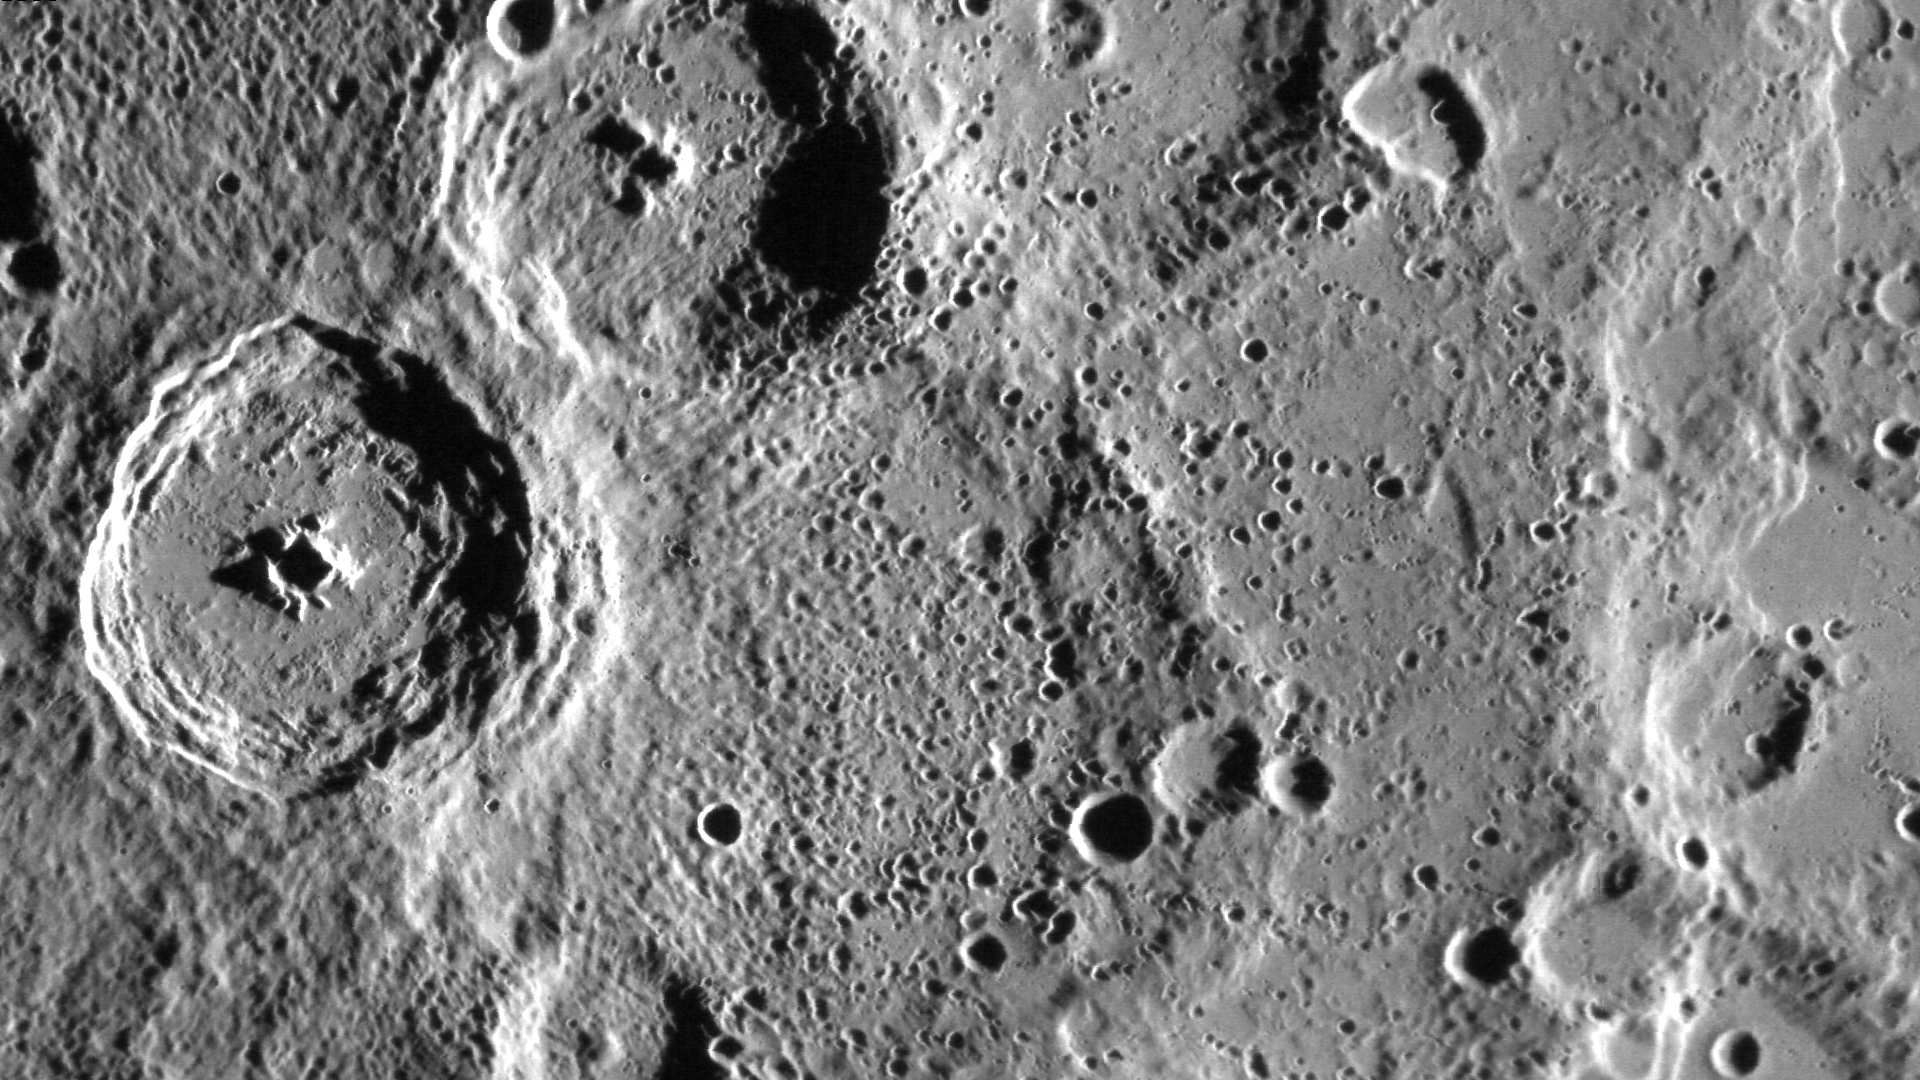

A New View of Spitteler and Holberg

This image is a mosaic of multiple images. North is toward the upper right corner. The crater on the left of the image is Spitteler, while the neighboring crater to the right extending out the top of the image is Holberg. Both craters were viewed by Mariner 10, but MESSENGER’s polar orbit offers a new view of these craters and the surrounding terrain.

On March 17, 2011 (March 18, 2011, UTC), MESSENGER became the first spacecraft ever to orbit the planet Mercury. The mission is currently in its commissioning phase, during which spacecraft and instrument performance are verified through a series of specially designed checkout activities. In the course of the one-year primary mission, the spacecraft’s seven scientific instruments and radio science investigation will unravel the history and evolution of the Solar System’s innermost planet. Visit the Why Mercury? section of this website to learn more about the science questions that the MESSENGER mission has set out to answer.

Date acquired: March 30, 2011
Instrument: Narrow Angle Camera (NAC) of the Mercury Dual Imaging System (MDIS)
Center Latitude: -67.2°
Center Longitude: 305.9° E
Resolution: 150 meters/pixel
Scale: Spitteler has a diameter of 67 kilometers (42 miles)

These images are from MESSENGER, a NASA Discovery mission to conduct the first orbital study of the innermost planet, Mercury. For information regarding the use of images, see the MESSENGER image use policy.

Credit: NASA/Johns Hopkins University Applied Physics Laboratory/Carnegie Institution of Washington